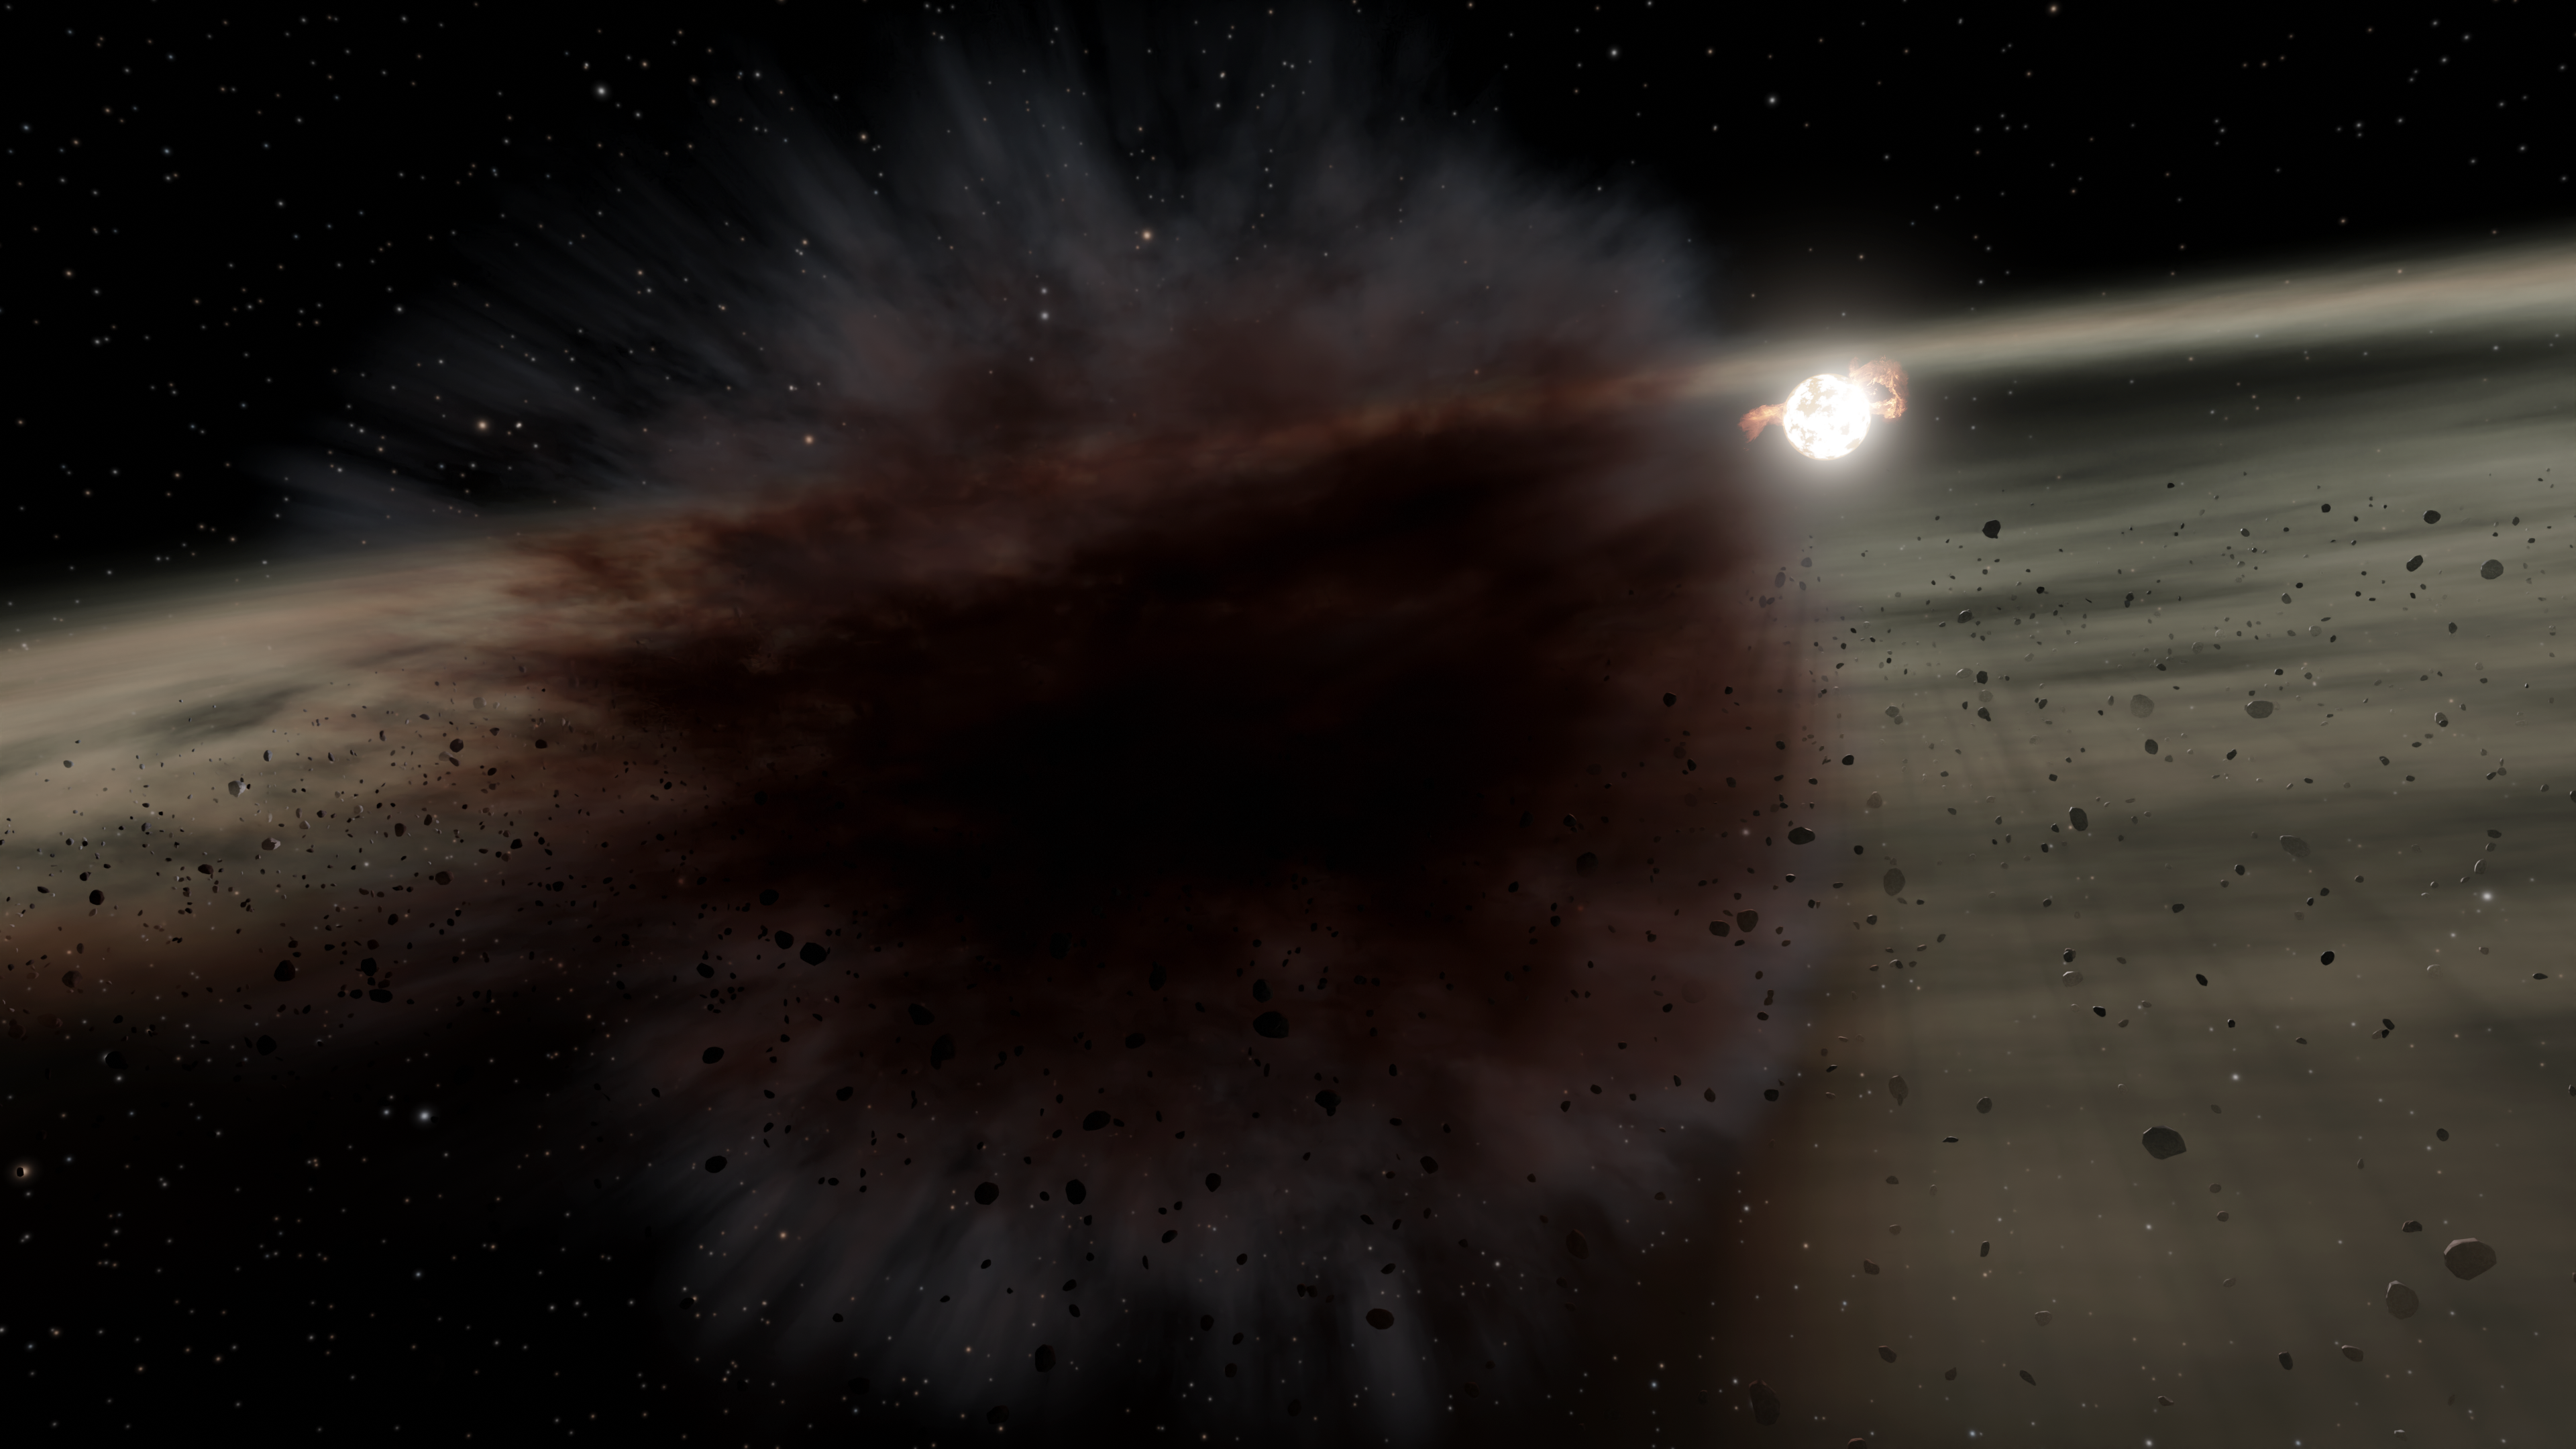

Planetesimal Collision Around Star HD 166191 (Illustration)

Credit: NASA/JPL-Caltech/R. Hurt (IPAC)